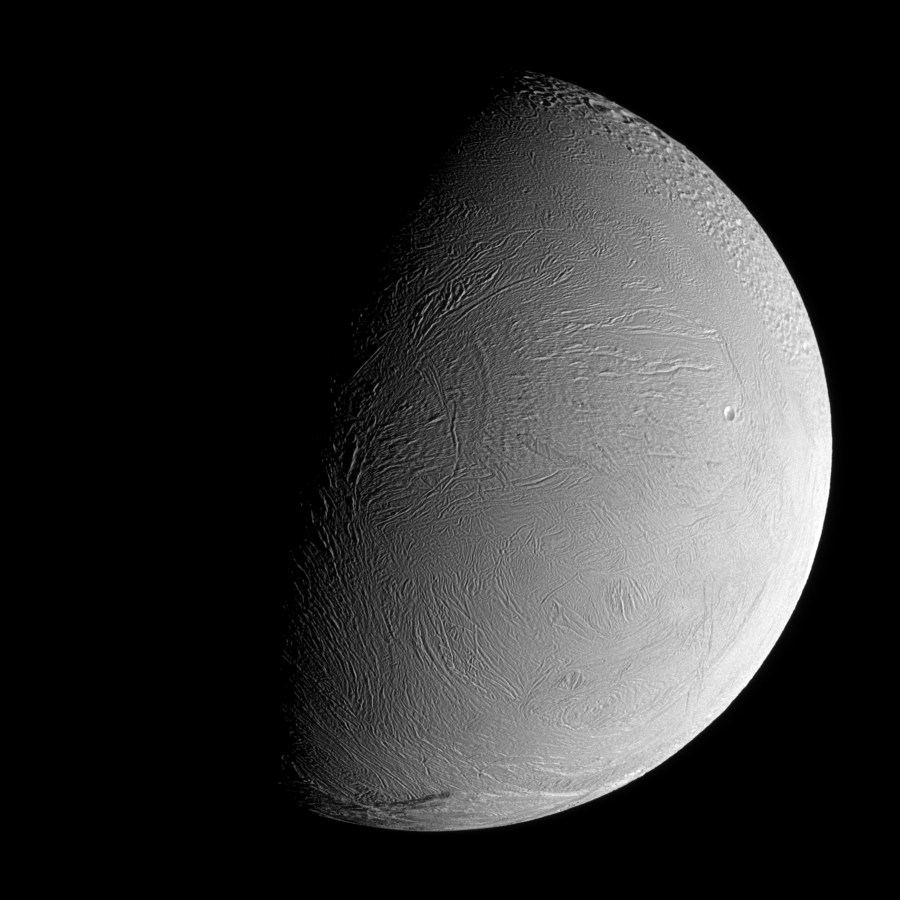

Youthful Wrinkles

During a distant flyby encounter with Enceladus, Cassini imaged the moon’s wrinkled leading hemisphere. At the scale visible here, this region of the surface is generally devoid of impact craters, suggesting that the terrain has been modified and renewed during the moon’s history.

To the north lies a heavily cratered and presumably older region. The sinuous boundary of the geologically active south polar region is seen at bottom. North on Enceladus (504 kilometers, 313 miles across) is toward the top of the image.

The image was taken in visible green light with the Cassini spacecraft narrow-angle camera on Sept. 30, 2007. The view was acquired at a distance of approximately 108,000 kilometers (67,000 miles) from Enceladus and at a Sun-Enceladus-spacecraft, or phase, angle of 75 degrees. Image scale is 644 meters (2,111 feet) per pixel.

The Cassini-Huygens mission is a cooperative project of NASA, the European Space Agency and the Italian Space Agency. The Jet Propulsion Laboratory, a division of the California Institute of Technology in Pasadena, manages the mission for NASA’s Science Mission Directorate, Washington, D.C. The Cassini orbiter and its two onboard cameras were designed, developed and assembled at JPL. The imaging operations center is based at the Space Science Institute in Boulder, Colo.

Credit: NASA/JPL/Space Science Institute